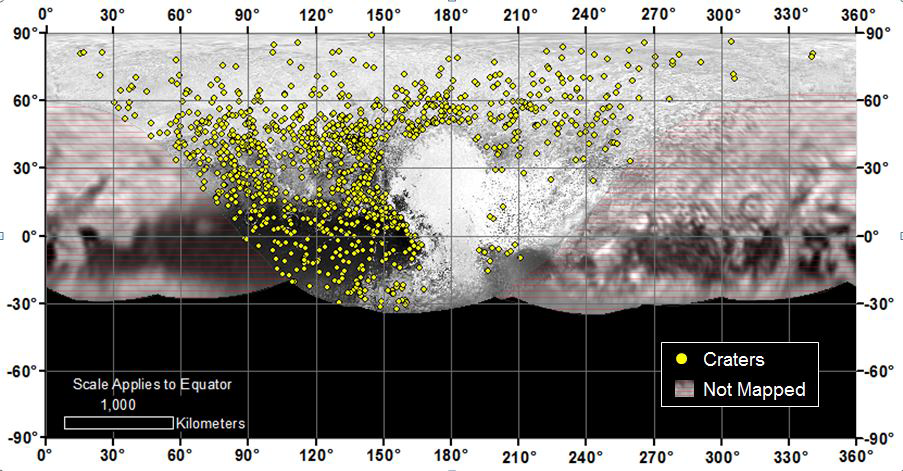

Craters of All Ages and Sizes

Locations of more than 1,000 craters mapped on Pluto by NASA’s New Horizons mission indicate a wide range of surface ages, which likely means that Pluto has been geologically active throughout its history.

The Johns Hopkins University Applied Physics Laboratory in Laurel, Maryland, designed, built, and operates the New Horizons spacecraft, and manages the mission for NASA’s Science Mission Directorate. The Southwest Research Institute, based in San Antonio, leads the science team, payload operations and encounter science planning. New Horizons is part of the New Frontiers Program managed by NASA’s Marshall Space Flight Center in Huntsville, Alabama.

Credit: NASA/Johns Hopkins University Applied Physics Laboratory/Southwest Research Institute